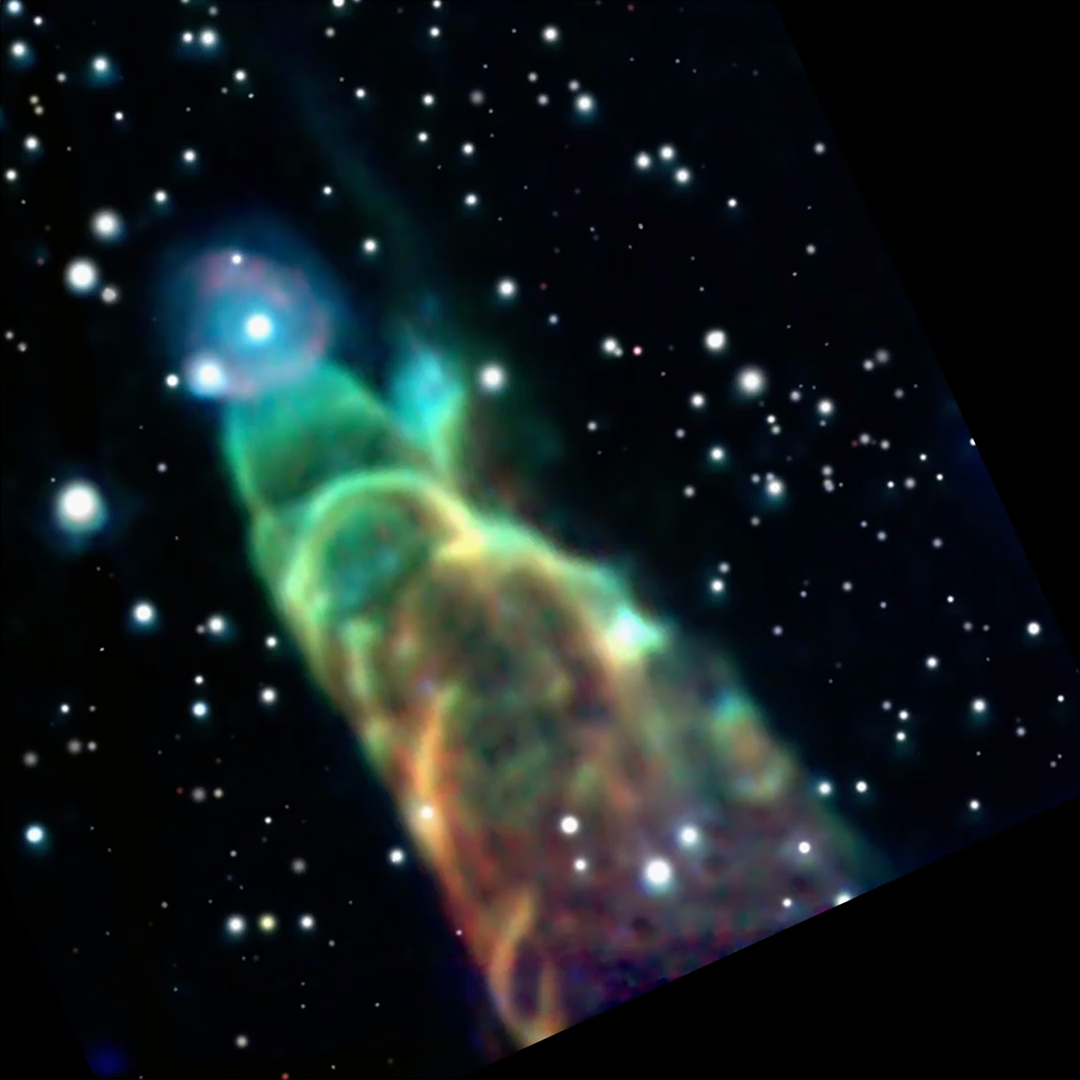

Herbig-Haro 49/50 Fade (Spitzer, Webb)

This video compares images of Herbig-Haro 49/50—an outflow from a nearby still-forming star.

The first image is an infrared view captured by the retired Spitzer Space Telescope. The second image shows the high-resolution details of this object revealed by the Webb Space Telescope’s near- and mid-infrared instruments. Webb reveals the fuzzy object at the tip of the outflow in the Spitzer image is actually a distant spiral galaxy. Looking closely at the core region of the spiral galaxy in the Webb image, it appears to display hints of “sidelobes”, which suggests the galaxy could be a barred spiral galaxy.

Find more detail about these images.

Credit: Video: NASA, ESA, CSA, STScI, NASA-JPL, SSC